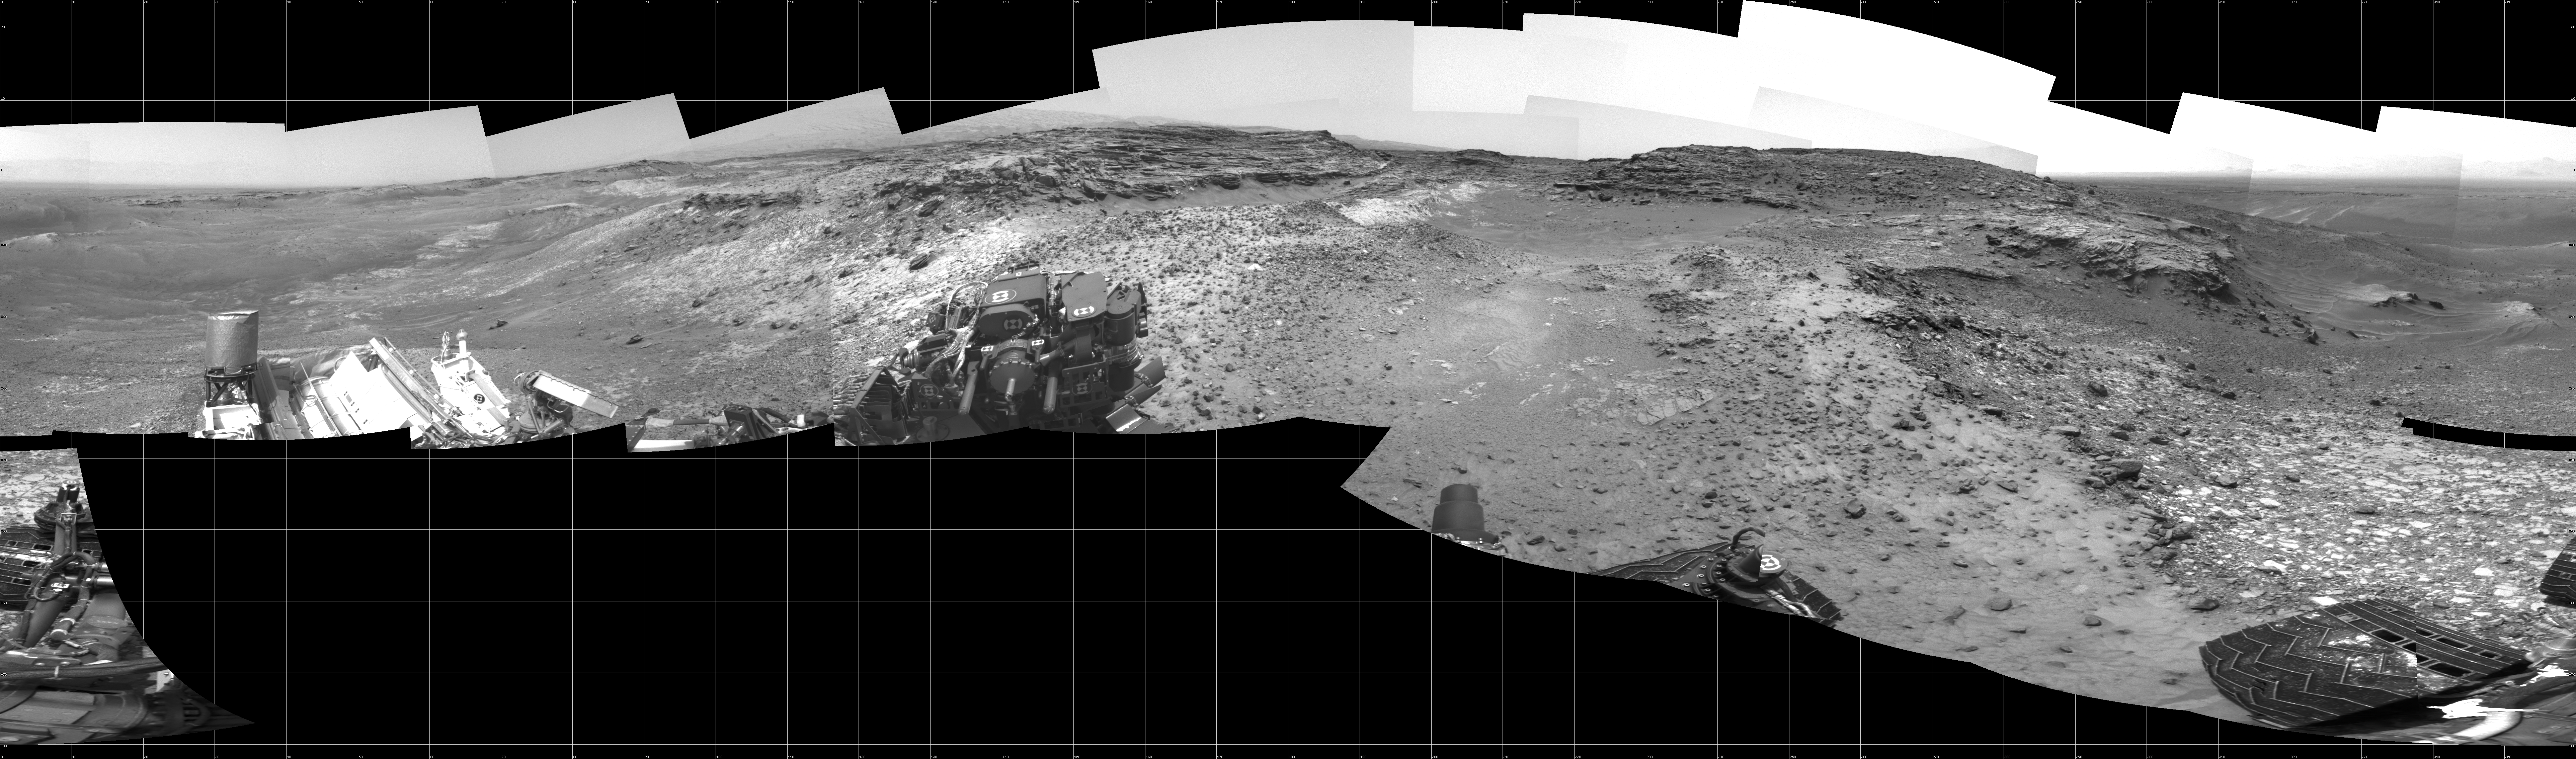

Full-Circle View Near ‘Marias Pass’ on Mars

This 360-degree panorama shows the “Marias Pass” area, at center, and part of the slope that NASA’s Curiosity Mars rover climbed to get there, at right.

The scene combines multiple images taken by Curiosity’s Navigation Camera (Navcam) on May 22, 2105, during the 992nd Martian day, or sol, of the rover’s work on Mars. North is at both ends; south is in the middle. On the previous sol, Curiosity reached this location by climbing a slope with steepness of up to 20 degrees. From this location, the rover’s Chemistry and Camera (ChemCam) instrument examined a rock target called “Elk” and found its composition to be about 80 percent silica.

NASA’s Jet Propulsion Laboratory, a division of the California Institute of Technology in Pasadena, manages the Curiosity project for NASA’s Science Mission Directorate, Washington. JPL built the rover and Navcam.

Credit: NASA/JPL-Caltech